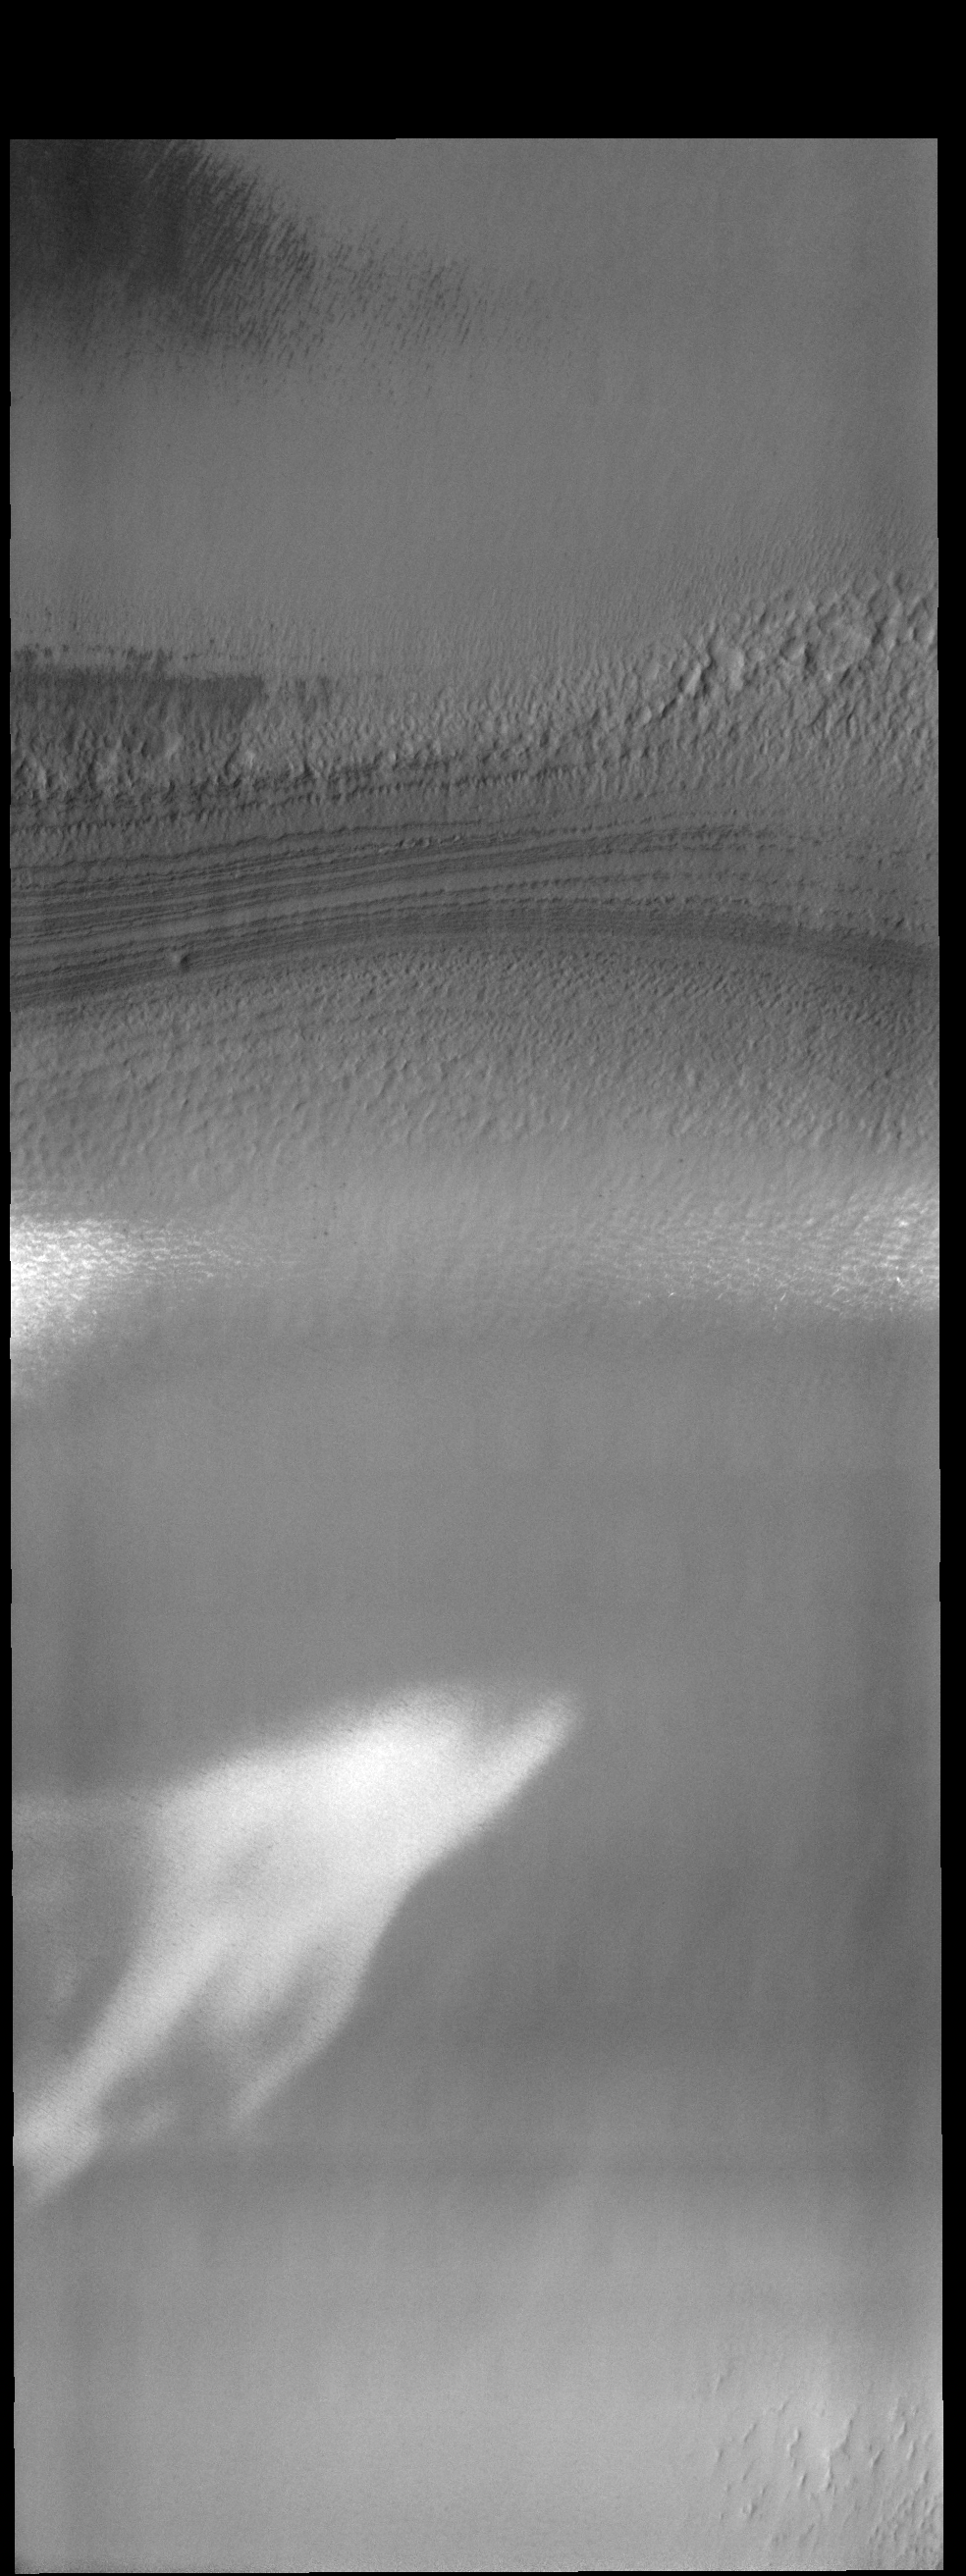

THEMIS Art #133

Do you see what I see? Don’t be afraid, but it looks like a ghost!

Credit: NASA/JPL-Caltech/ASU